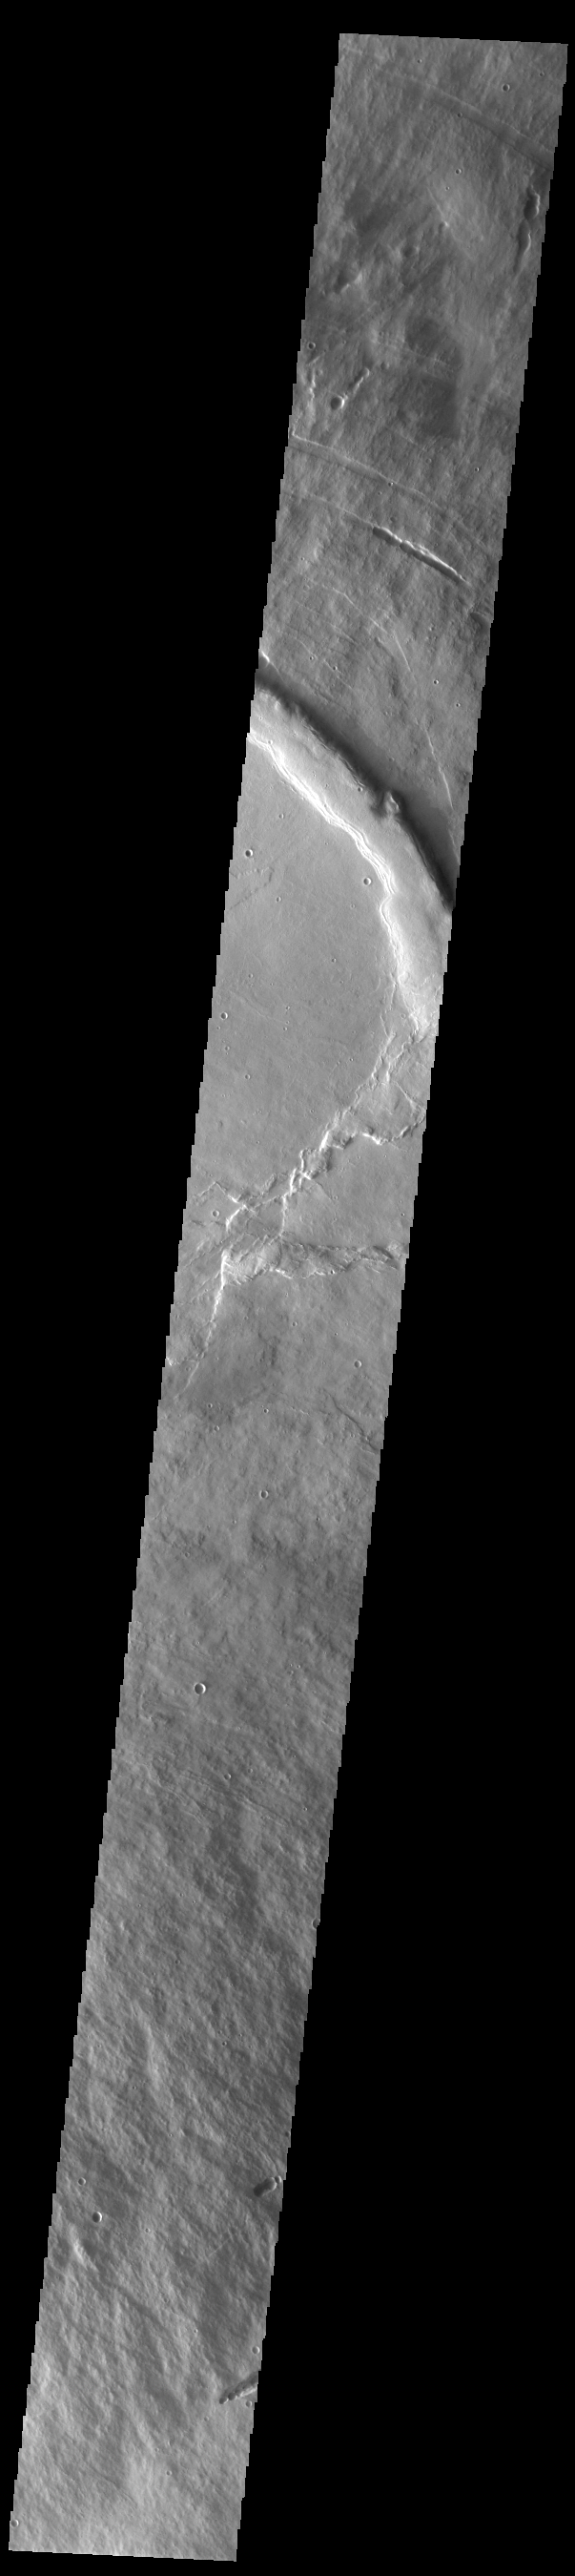

Pavonis Mons

This VIS image shows a cross section of the upper elevations of Pavonis Mons, including part of the summit caldera (circular region near the center of the image). Pavonis Mons is the central volcano of the three large Tharsis volcanoes. In order from north to south the volcanoes are Ascreaus Mons, Pavonis Mons and Arsia Mons. All three volcanoes form a line located along a tectonic bulge caused by extensional forces in the region. Along this trend there are increased tectonic features and additional lava flows that arose from the flanks of the volcanoes rather than just the summit. Like the other large volcanoes in the region, Pavonis Mons is a shield volcano. Shield volcanoes are formed by lava flows originating near or at the summit, building up layers upon layers of lava. In shield volcanoes summit calderas are typically formed where the surface collapses into the void formed by an emptied magma chamber. Pavonis Mons is the smallest of the three volcanoes with a summit of only 14km (8.7 miles) and a width of 375 km (233 miles). Like most shield volcanoes the surface has a low profile. In the case of Pavonis Mons the average slope is only 4 degrees. Pavonis means peacock in Latin, making it’s name peacock mountain.

Credit: NASA/JPL-Caltech/ASU